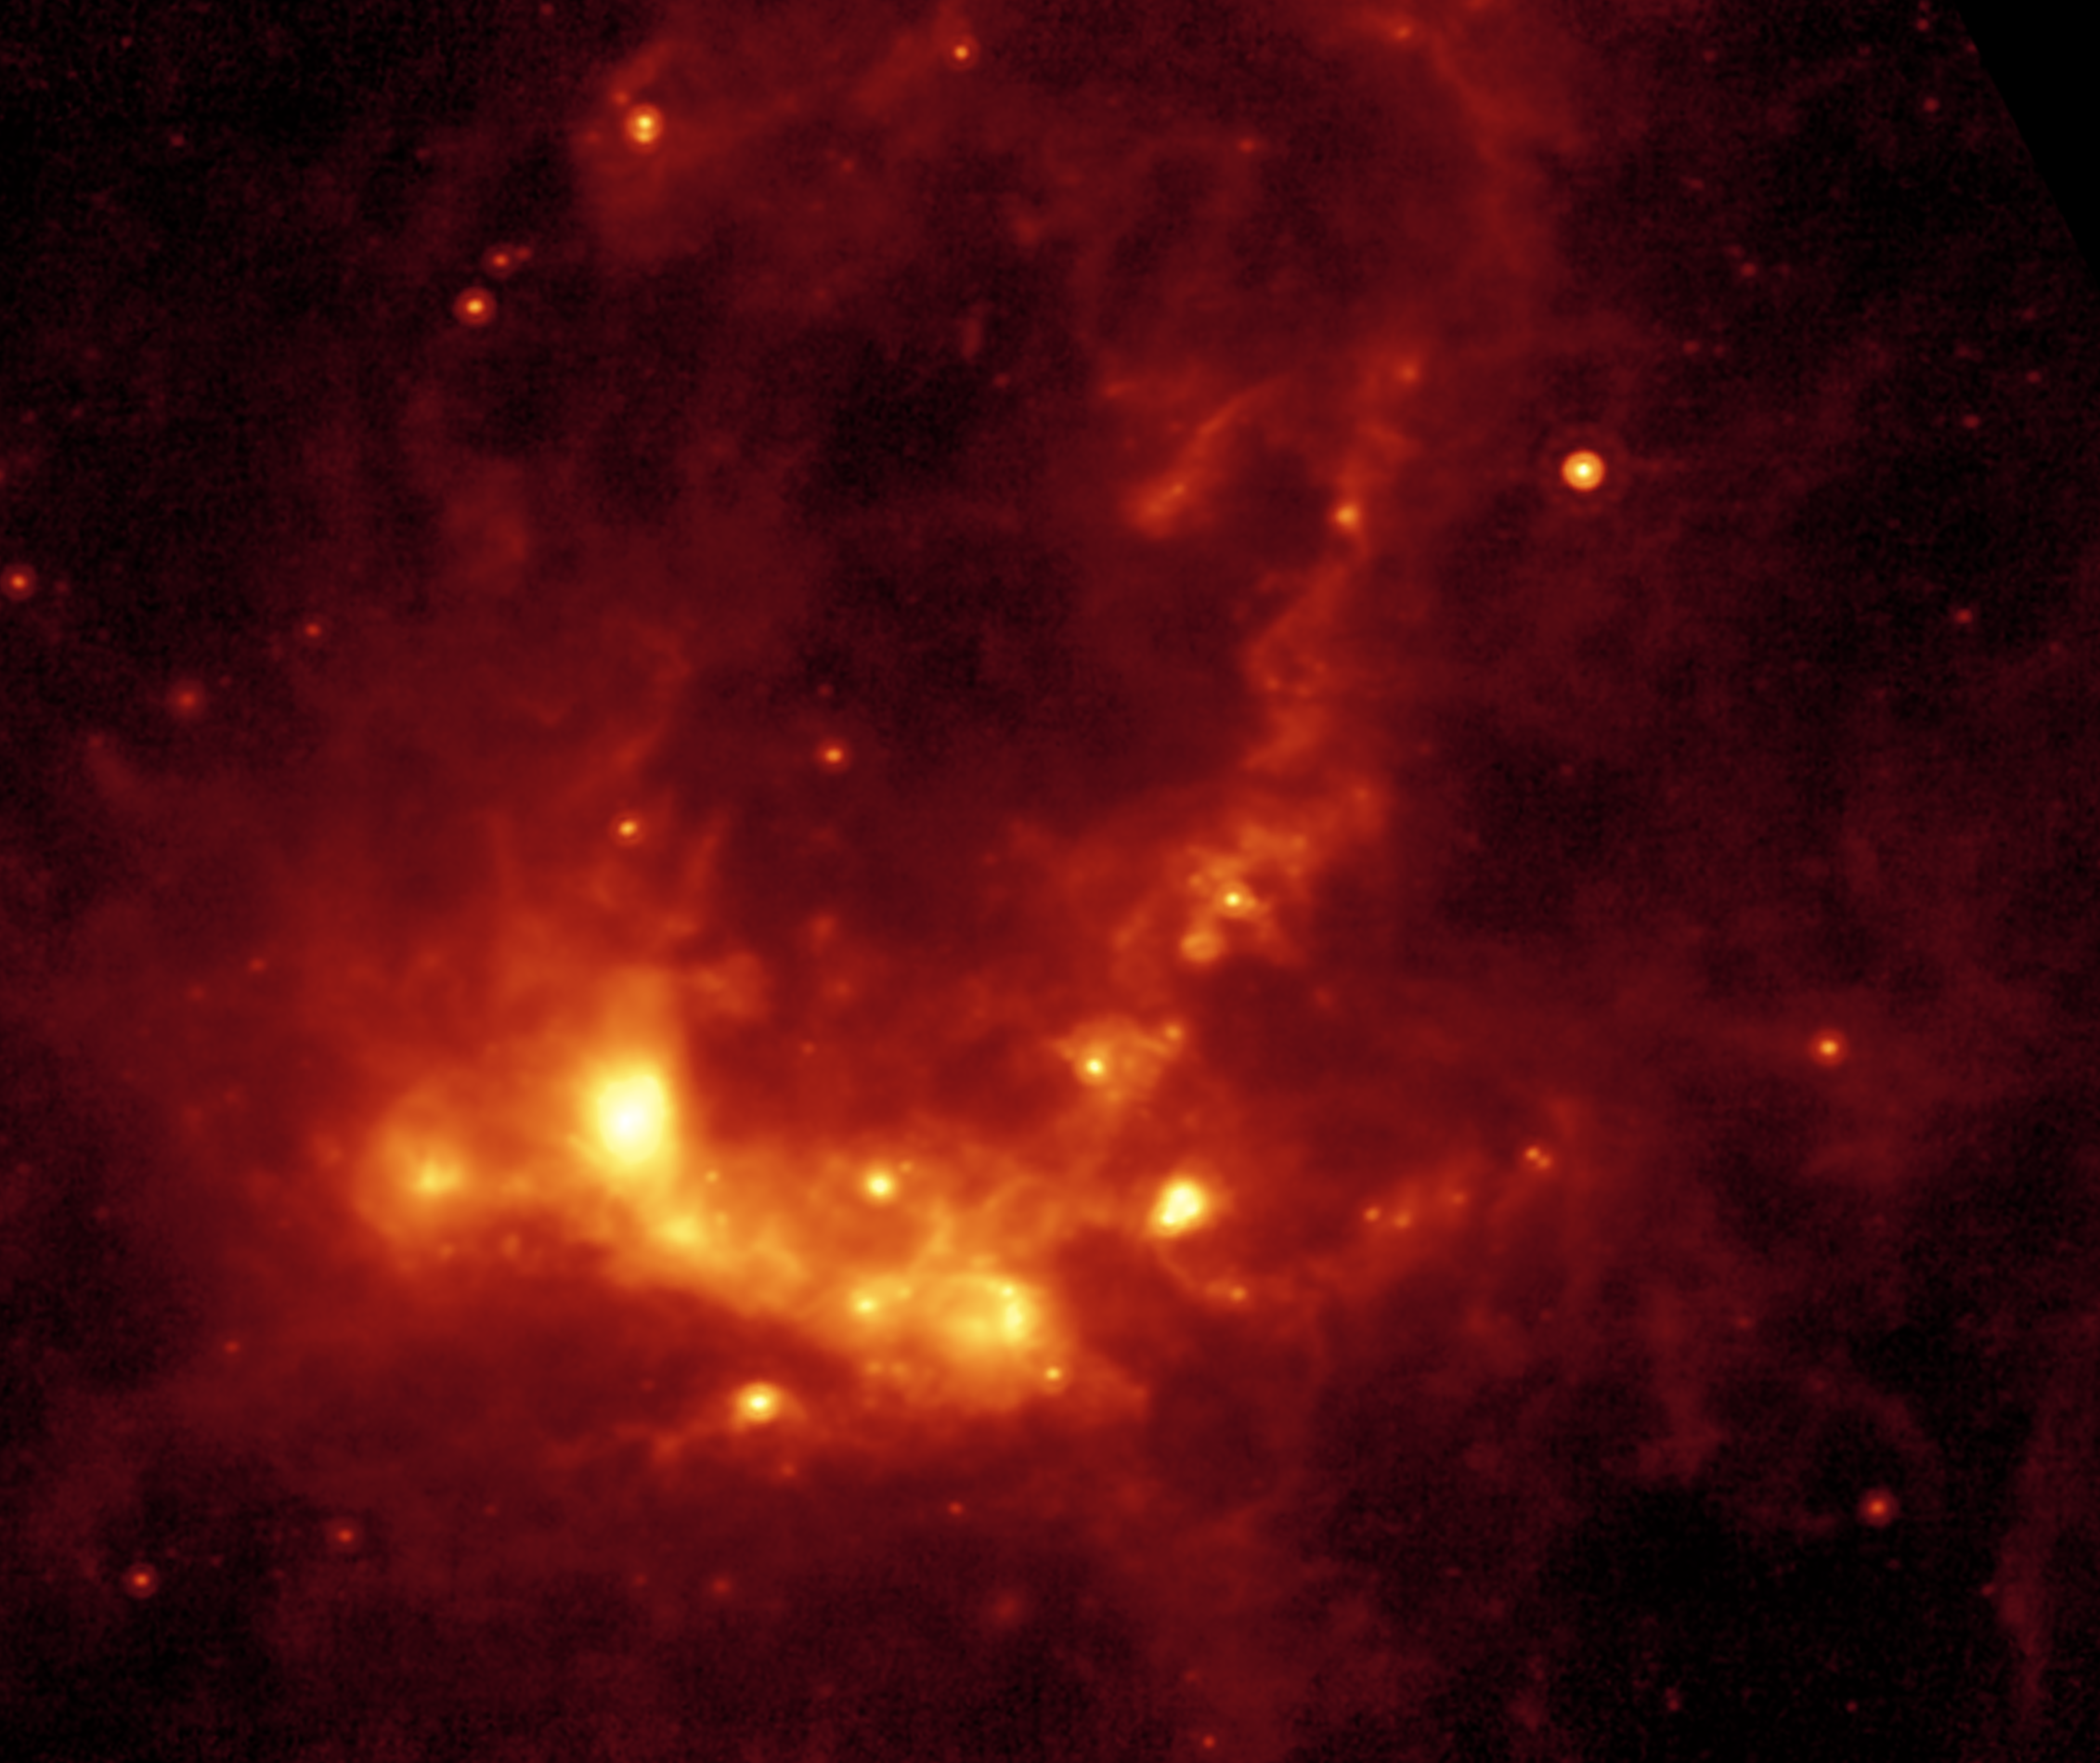

Spitzer/MIPS image of Star Formation in Henize 206

Within the Large Magellanic Cloud (LMC), a nearby and irregularly-shaped galaxy seen in the Southern Hemisphere, lies a star-forming region heavily obscured by interstellar dust. NASA's Spitzer Space Telescope has used its infrared eyes to poke through the cosmic veil to reveal a striking nebula where the entire lifecycle of stars is seen in splendid detail.

The LMC is a small satellite galaxy gravitationally bound to our own Milky Way. Yet the gravitational effects are tearing the companion to shreds in a long-playing drama of 'intergalactic cannibalism.' These disruptions lead to a recurring cycle of star birth and star death.

Astronomers are particularly interested in the LMC because its fractional content of heavy metals is two to five times lower than is seen in our solar neighborhood. [In this context, 'heavy elements' refer to those elements not present in the primordial universe. Such elements as carbon, oxygen and others are produced by nucleosynthesis and are ejected into the interstellar medium via mass loss by stars, including supernova explosions.] As such, the LMC provides a nearby cosmic laboratory that may resemble the distant universe in its chemical composition.

This Spitzer image, showing the wispy filamentary structure of Henize 206, was created using data from Spitzer's multiband imaging photometer (MIPS), and traces the thermal emission from dust at 24 microns. An inclined ring of emission dominates the central and upper regions of the image. This delineates a bubble of hot, x-ray emitting gas that was blown into space when a massive star died in a supernova explosion millions of years ago. The shock waves from that explosion impacted a cloud of nearby hydrogen gas, compressed it, and started a new generation of star formation. The death of one star led to the birth of many new stars. The ultraviolet and visible-light photons from the new stars are absorbed by surrounding dust and re-radiated at longer infrared wavelengths, where it is detected by Spitzer.

This emission nebula was cataloged by Karl Henize (HEN-eyes) while spending 1948-1951 in South Africa doing research for his Ph.D. dissertation at the University of Michigan. Henize later became a NASA astronaut and, at age 59, became the oldest rookie to fly on the Space Shuttle during an eight-day flight of the Challenger in 1985. He died just short of his 67th birthday in 1993 while attempting to climb the north face of Mount Everest, the world's highest peak.

Credit: NASA/JPL-Caltech/V. Gorjian(JPL)